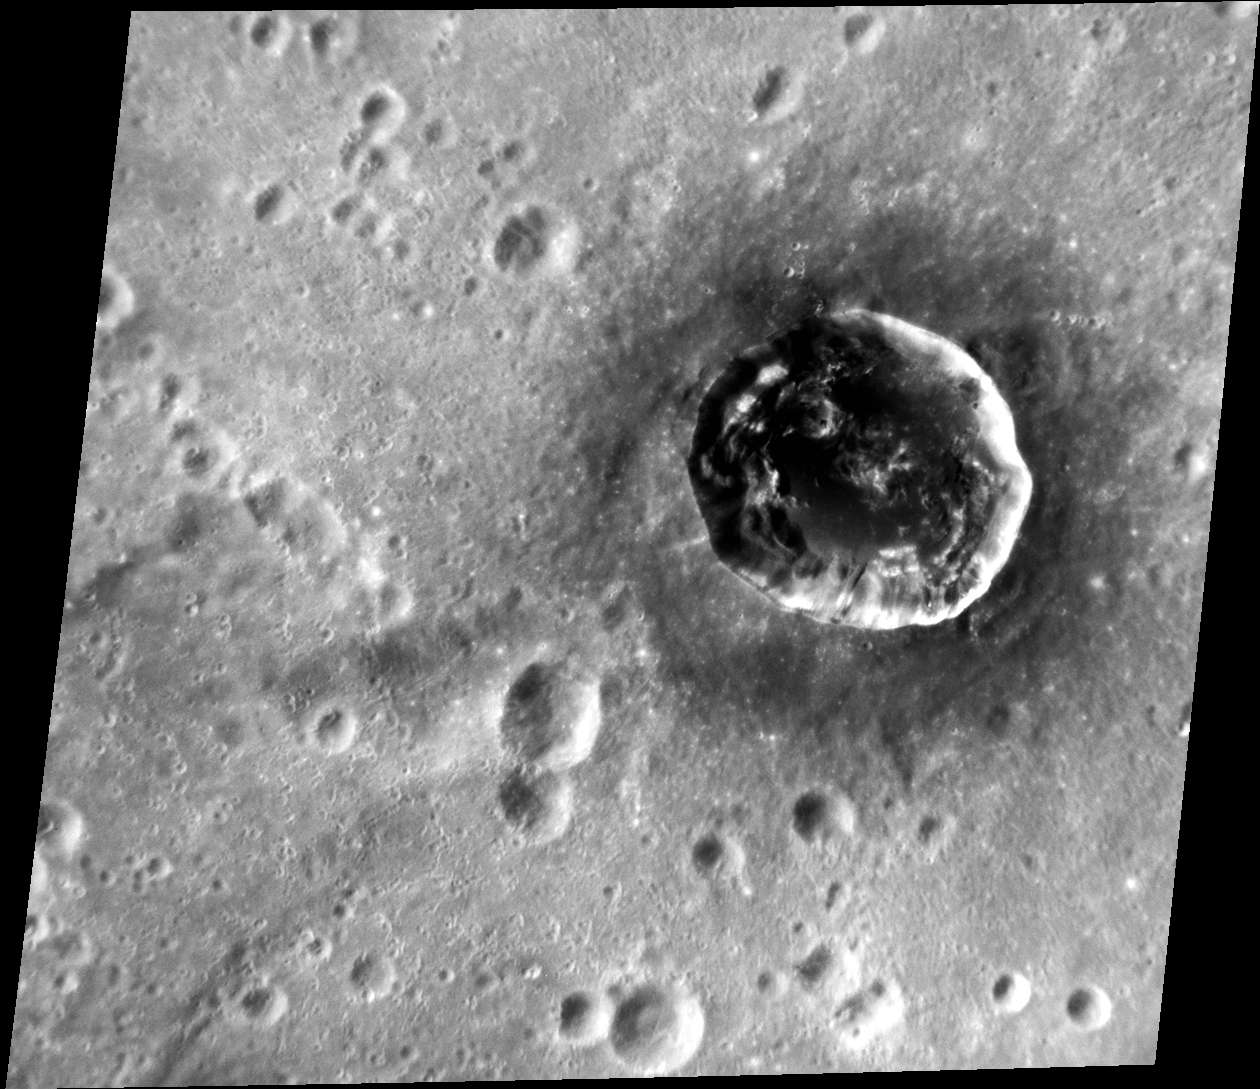

Istanbul (Not Constantinople)

Berkel crater, named for Turkish painter and printmaker Sabri Berkel, is a complex crater that sits inside of the larger Ellington basin. Berkel’s interior contains material that is darker than the surrounding terrain, as well as hollows, indicating the presence of dark material at depth.

This image was acquired as a targeted set of stereo images. Targeted stereo observations are acquired at resolutions much higher than that of the 200-meter/pixel stereo base map. These targets acquired with the NAC enable the detailed topography of Mercury’s surface to be determined for a local area of interest.

Date acquired: February 25, 2013
Image Mission Elapsed Time (MET): 4159492
Image ID: 3589683
Instrument: Narrow Angle Camera (NAC) of the Mercury Dual Imaging System (MDIS)
Center Latitude: -13.85°
Center Longitude: 26.56° E
Resolution: 71 meters/pixel
Scale: Berkel crater is approximately 24 km (15 mi.) in diameter.
Incidence Angle: 30.3°
Emission Angle: 29.3°
Phase Angle: 52.6°

The MESSENGER spacecraft is the first ever to orbit the planet Mercury, and the spacecraft’s seven scientific instruments and radio science investigation are unraveling the history and evolution of the Solar System’s innermost planet. Visit the Why Mercury? section of this website to learn more about the key science questions that the MESSENGER mission is addressing. During the one-year primary mission, MDIS acquired 88,746 images and extensive other data sets. MESSENGER is now in a year-long extended mission, during which plans call for the acquisition of more than 80,000 additional images to support MESSENGER’s science goals.

For information regarding the use of images, see the MESSENGER image use policy.

Credit: NASA/Johns Hopkins University Applied Physics Laboratory/Carnegie Institution of Washington